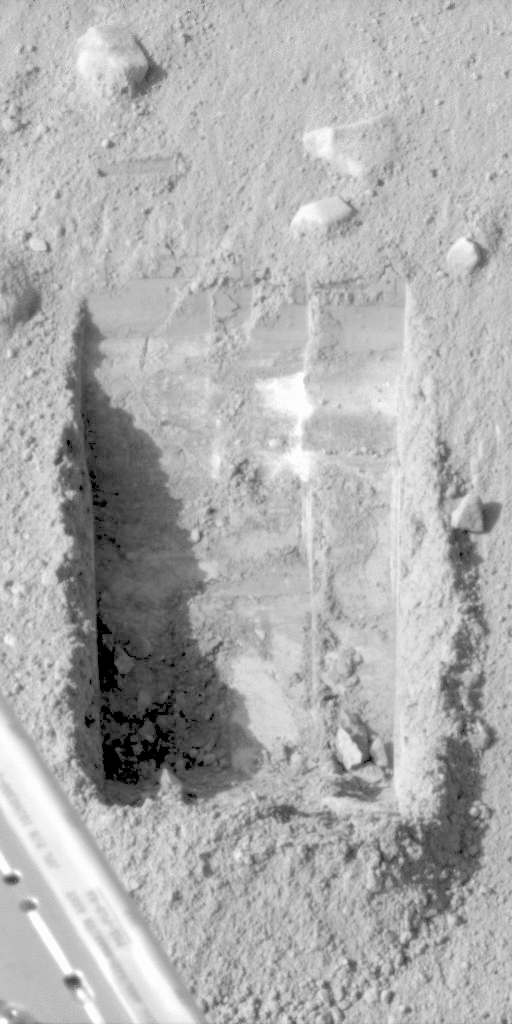

Disappearing Ice

These images were acquired by NASA’s Phoenix Mars Lander’s Surface Stereo Imager on the 21st and 25th days of the mission, or Sols 20 and 24 (June 15 and 18, 2008).

These images show sublimation of ice in the trench informally called “Dodo-Goldilocks” over the course of four days.

In the lower left corner, lumps disappear, similar to the process of evaporation.

The Phoenix Mission is led by the University of Arizona, Tucson, on behalf of NASA. Project management of the mission is by NASA’s Jet Propulsion Laboratory, Pasadena, Calif. Spacecraft development is by Lockheed Martin Space Systems, Denver.

Photojournal Note: As planned, the Phoenix lander, which landed May 25, 2008 23:53 UTC, ended communications in November 2008, about six months after landing, when its solar panels ceased operating in the dark Martian winter.

Credit: NASA/JPL-Caltech/University of Arizona/Texas A&M University